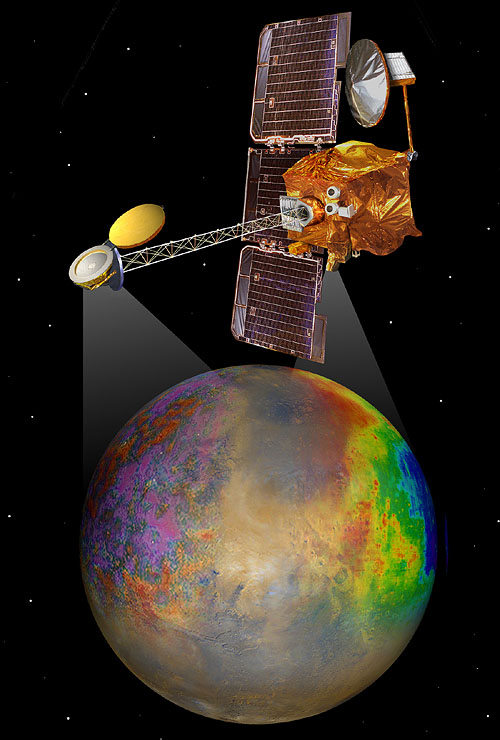

Artist’s Concept of Mars Odyssey Mapping (Artist’s Concept)

Artist’s concept of Mars Odyssey mapping mission

Credit: NASA/JPL